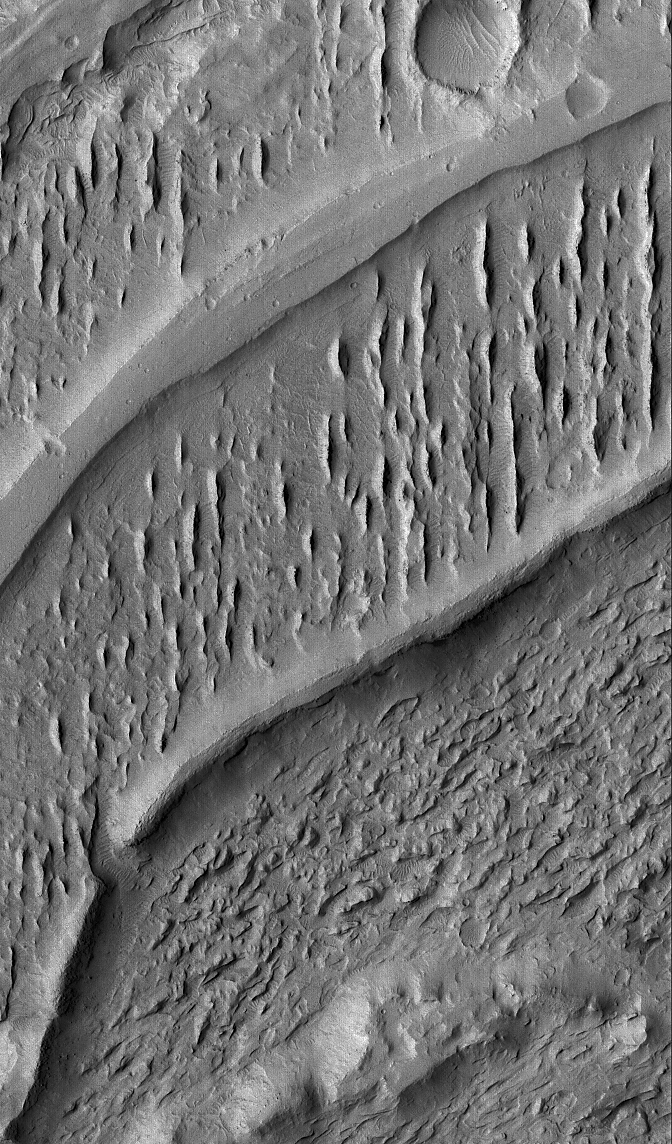

Inverted Channels

15 May 2005
This Mars Global Surveyor (MGS) Mars Orbiter Camera (MOC) image shows the inverted traces of old channels in a complex, wind-eroded fan located in the Aeolis region of Mars.

Location near: 6.3°S, 208.9°W
Image width: ~3 km (~1.9 mi)
Illumination from: upper left
Season: Southern Winter

Credit: NASA/JPL/Malin Space Science Systems